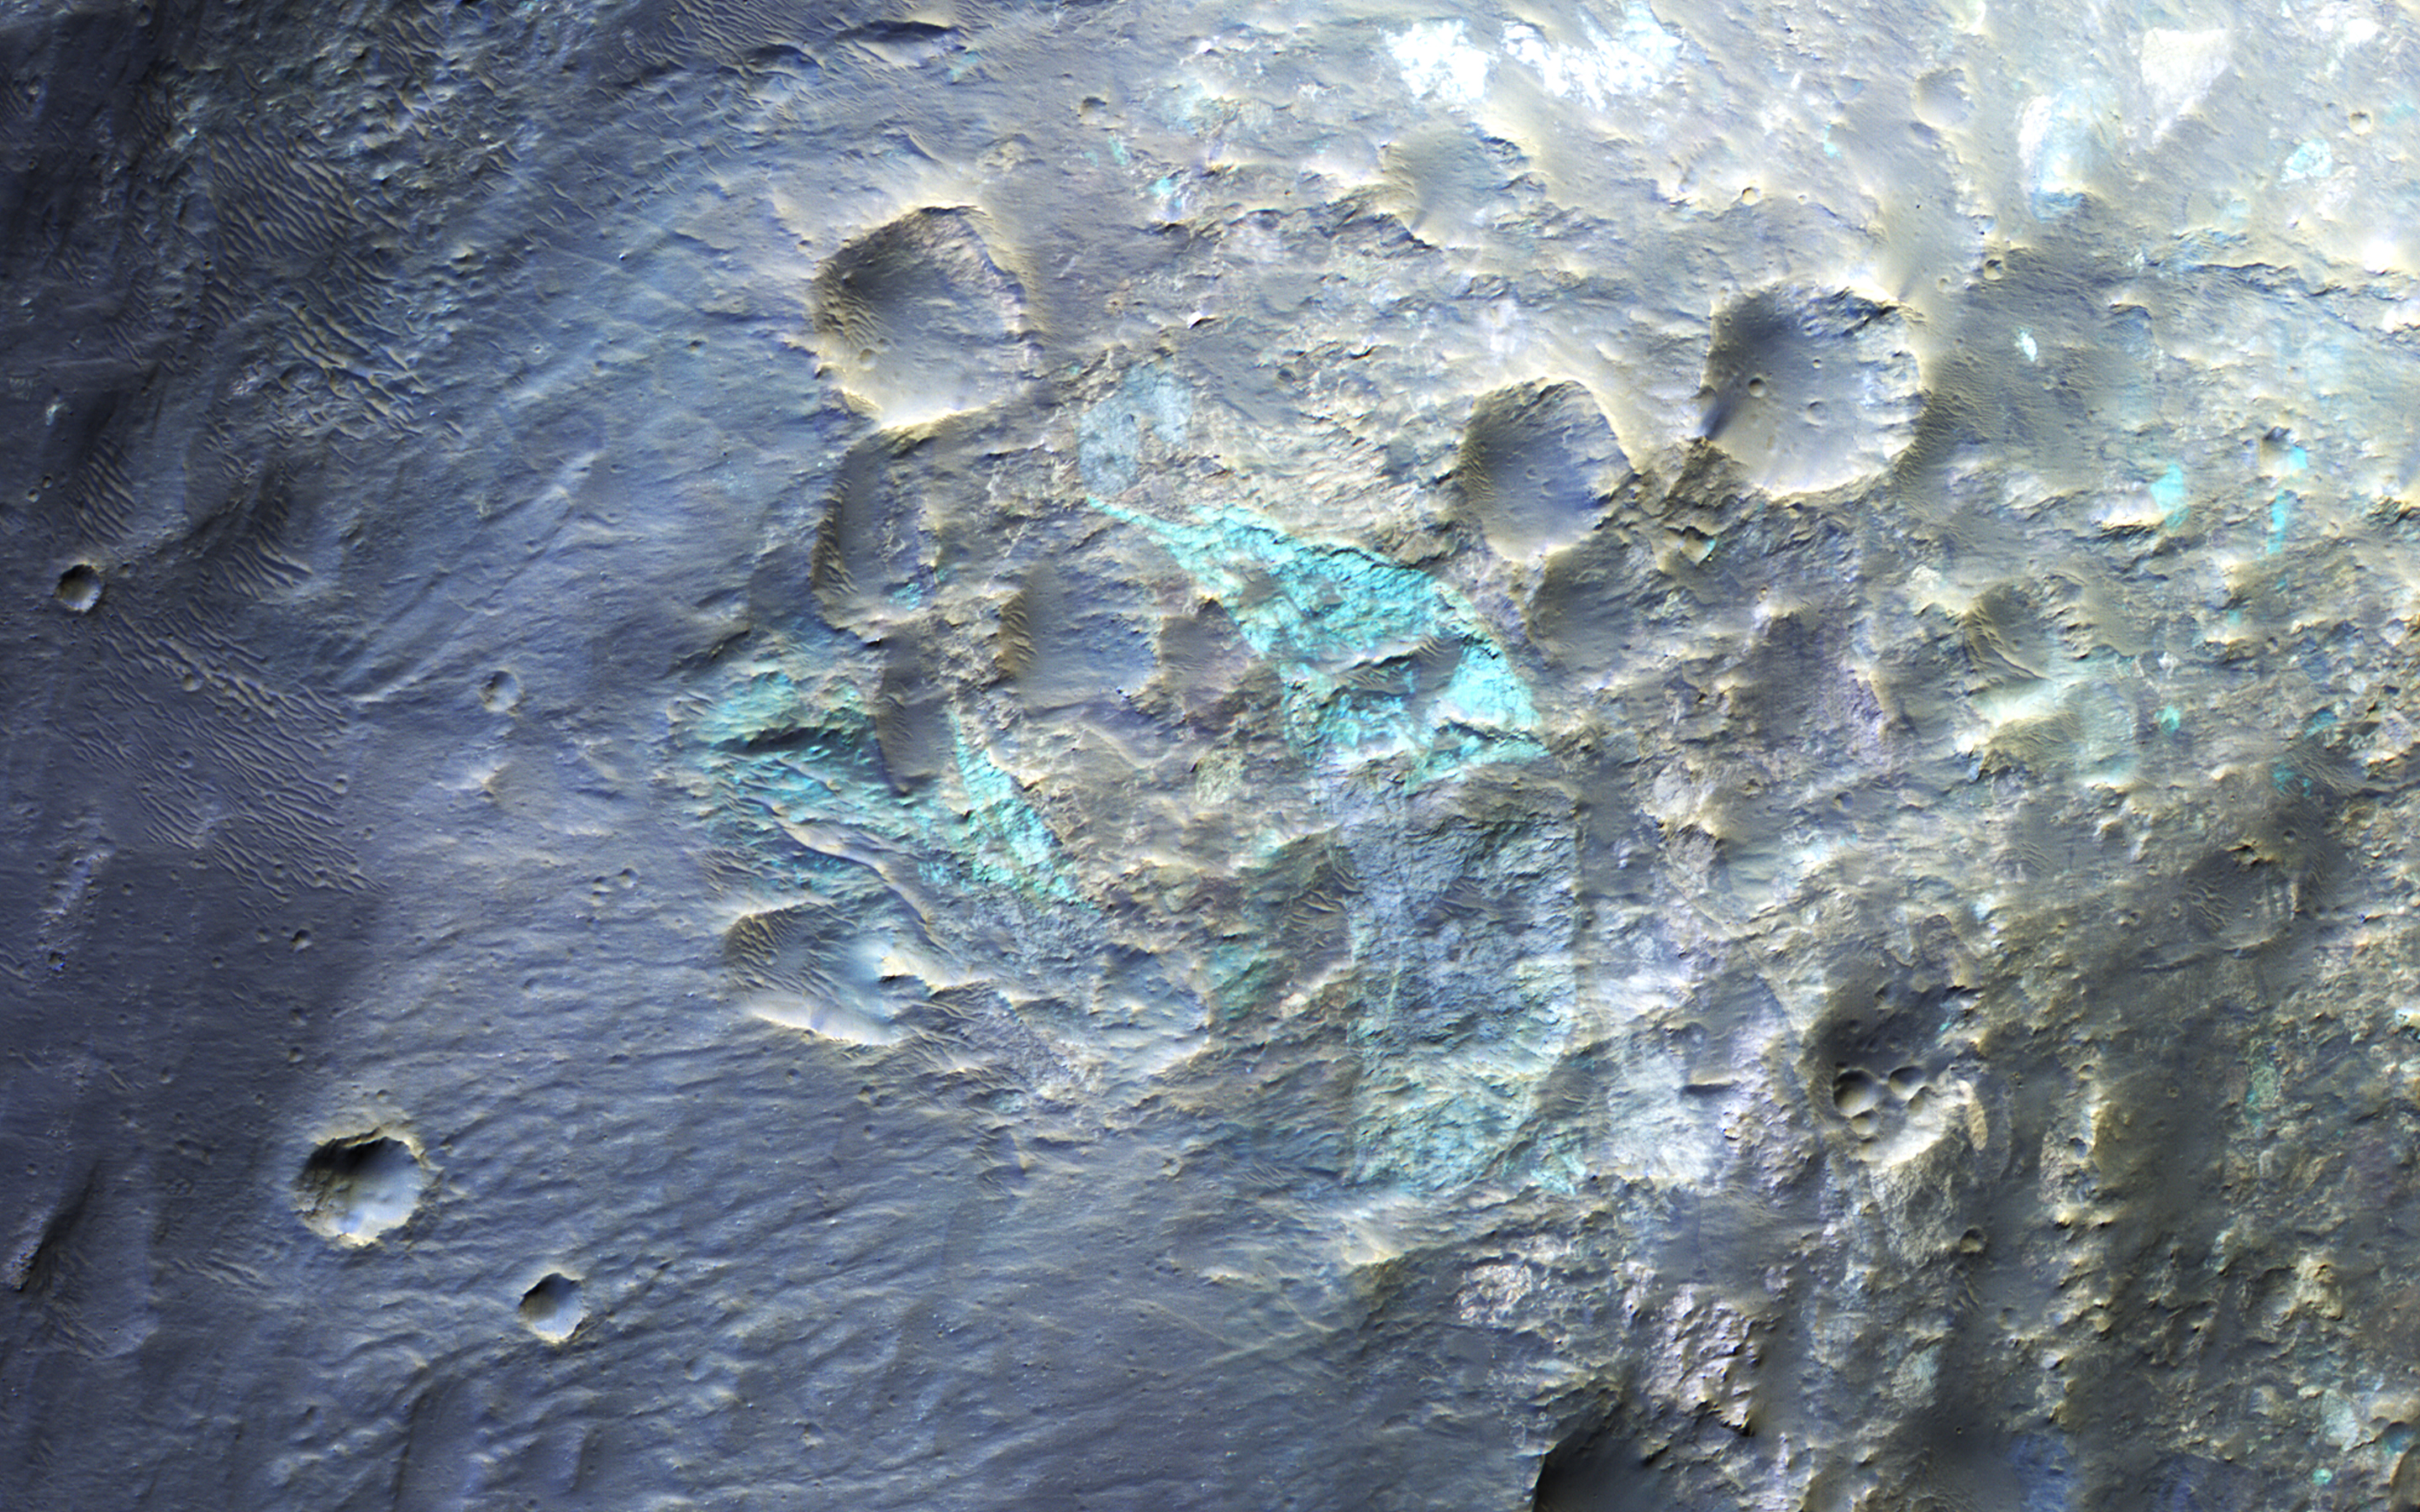

Cubism in the Western Rim of Holden Crater

This image covers the western rim of Holden Crater during northern summer. Since Holden Crater is in the Southern hemisphere of Mars, the shadows are long in northern summer (southern winter).

Where the crater rim is well illuminated, we can see blocks of material with different colors, representing diverse rock types that have been jumbled by impact processes. In places it resembles the early-20th-century art movement called cubism.

The University of Arizona, Tucson, operates HiRISE, which was built by Ball Aerospace & Technologies Corp., Boulder, Colo. NASA’s Jet Propulsion Laboratory, a division of the California Institute of Technology in Pasadena, manages the Mars Reconnaissance Orbiter Project for NASA’s Science Mission Directorate, Washington.

Credit: NASA/JPL-Caltech/Univ. of Arizona